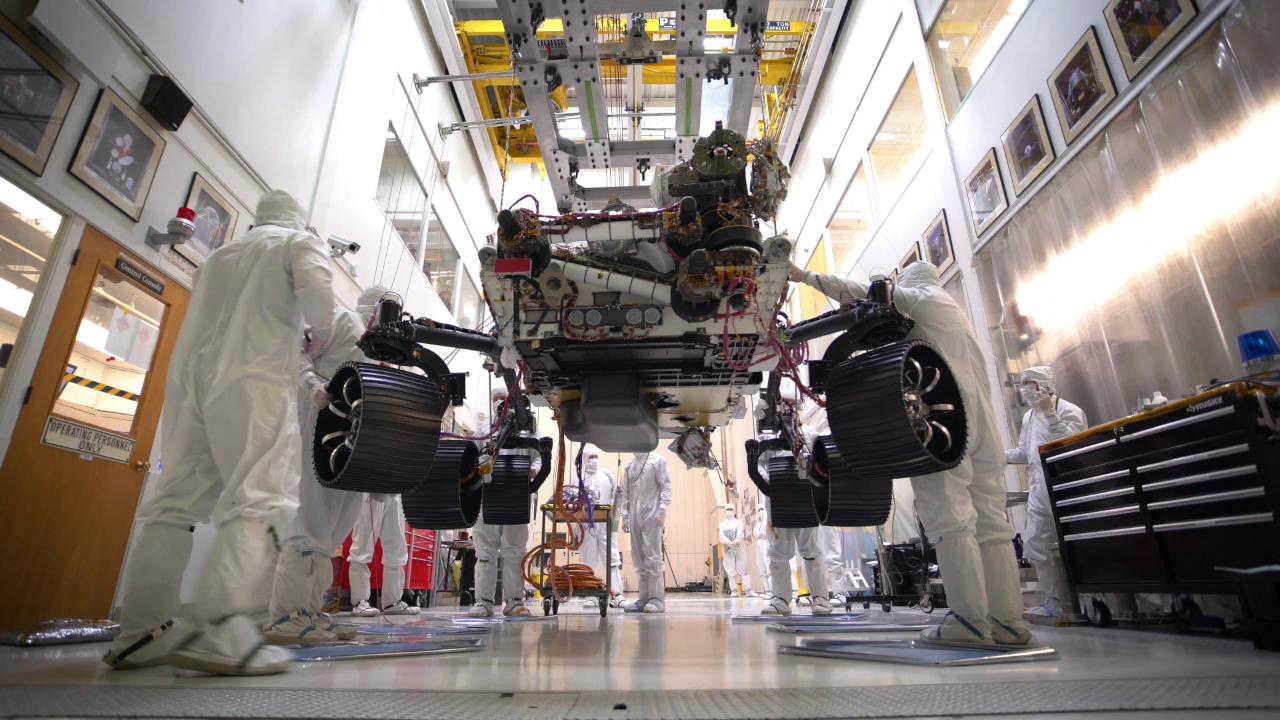

That’s One Small Step for a Mars Rover

This time-lapse video, taken on Oct. 8, 2019, at NASA’s Jet Propulsion Laboratory in Pasadena, California, captures the first time the Mars 2020 rover carries its full weight on its legs and wheels. The rover was photographed in JPL’s Simulator Building, where it underwent weeks of testing.

JPL is building and will manage operations of the Mars 2020 rover for the NASA Science Mission Directorate at the agency’s headquarters in Washington.

Credit: NASA/JPL-Caltech